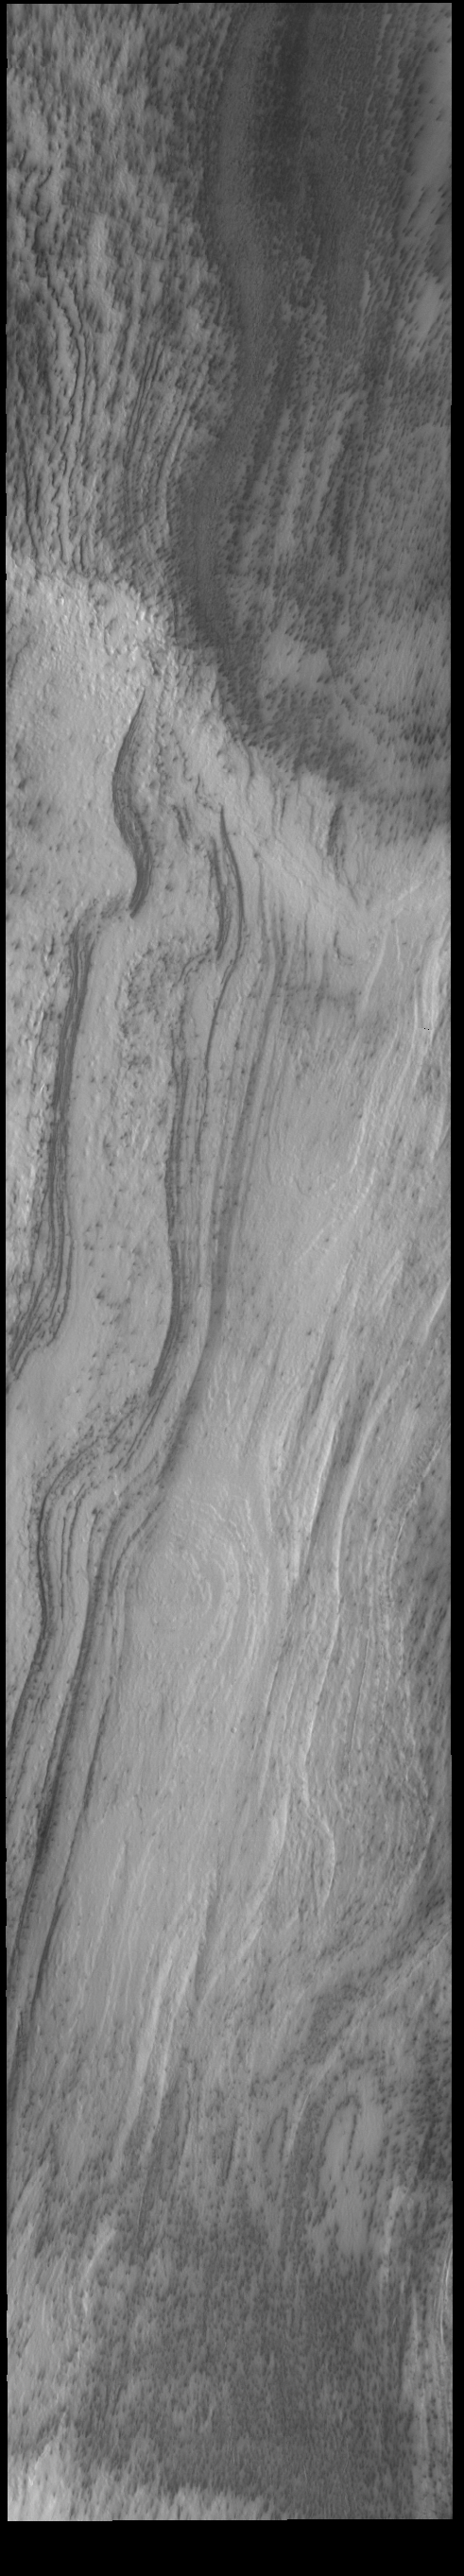

THEMIS Art #137

Do you see what I see? Looks like a plank of wood, with a beautiful grain to it.

Credit: NASA/JPL-Caltech/ASU